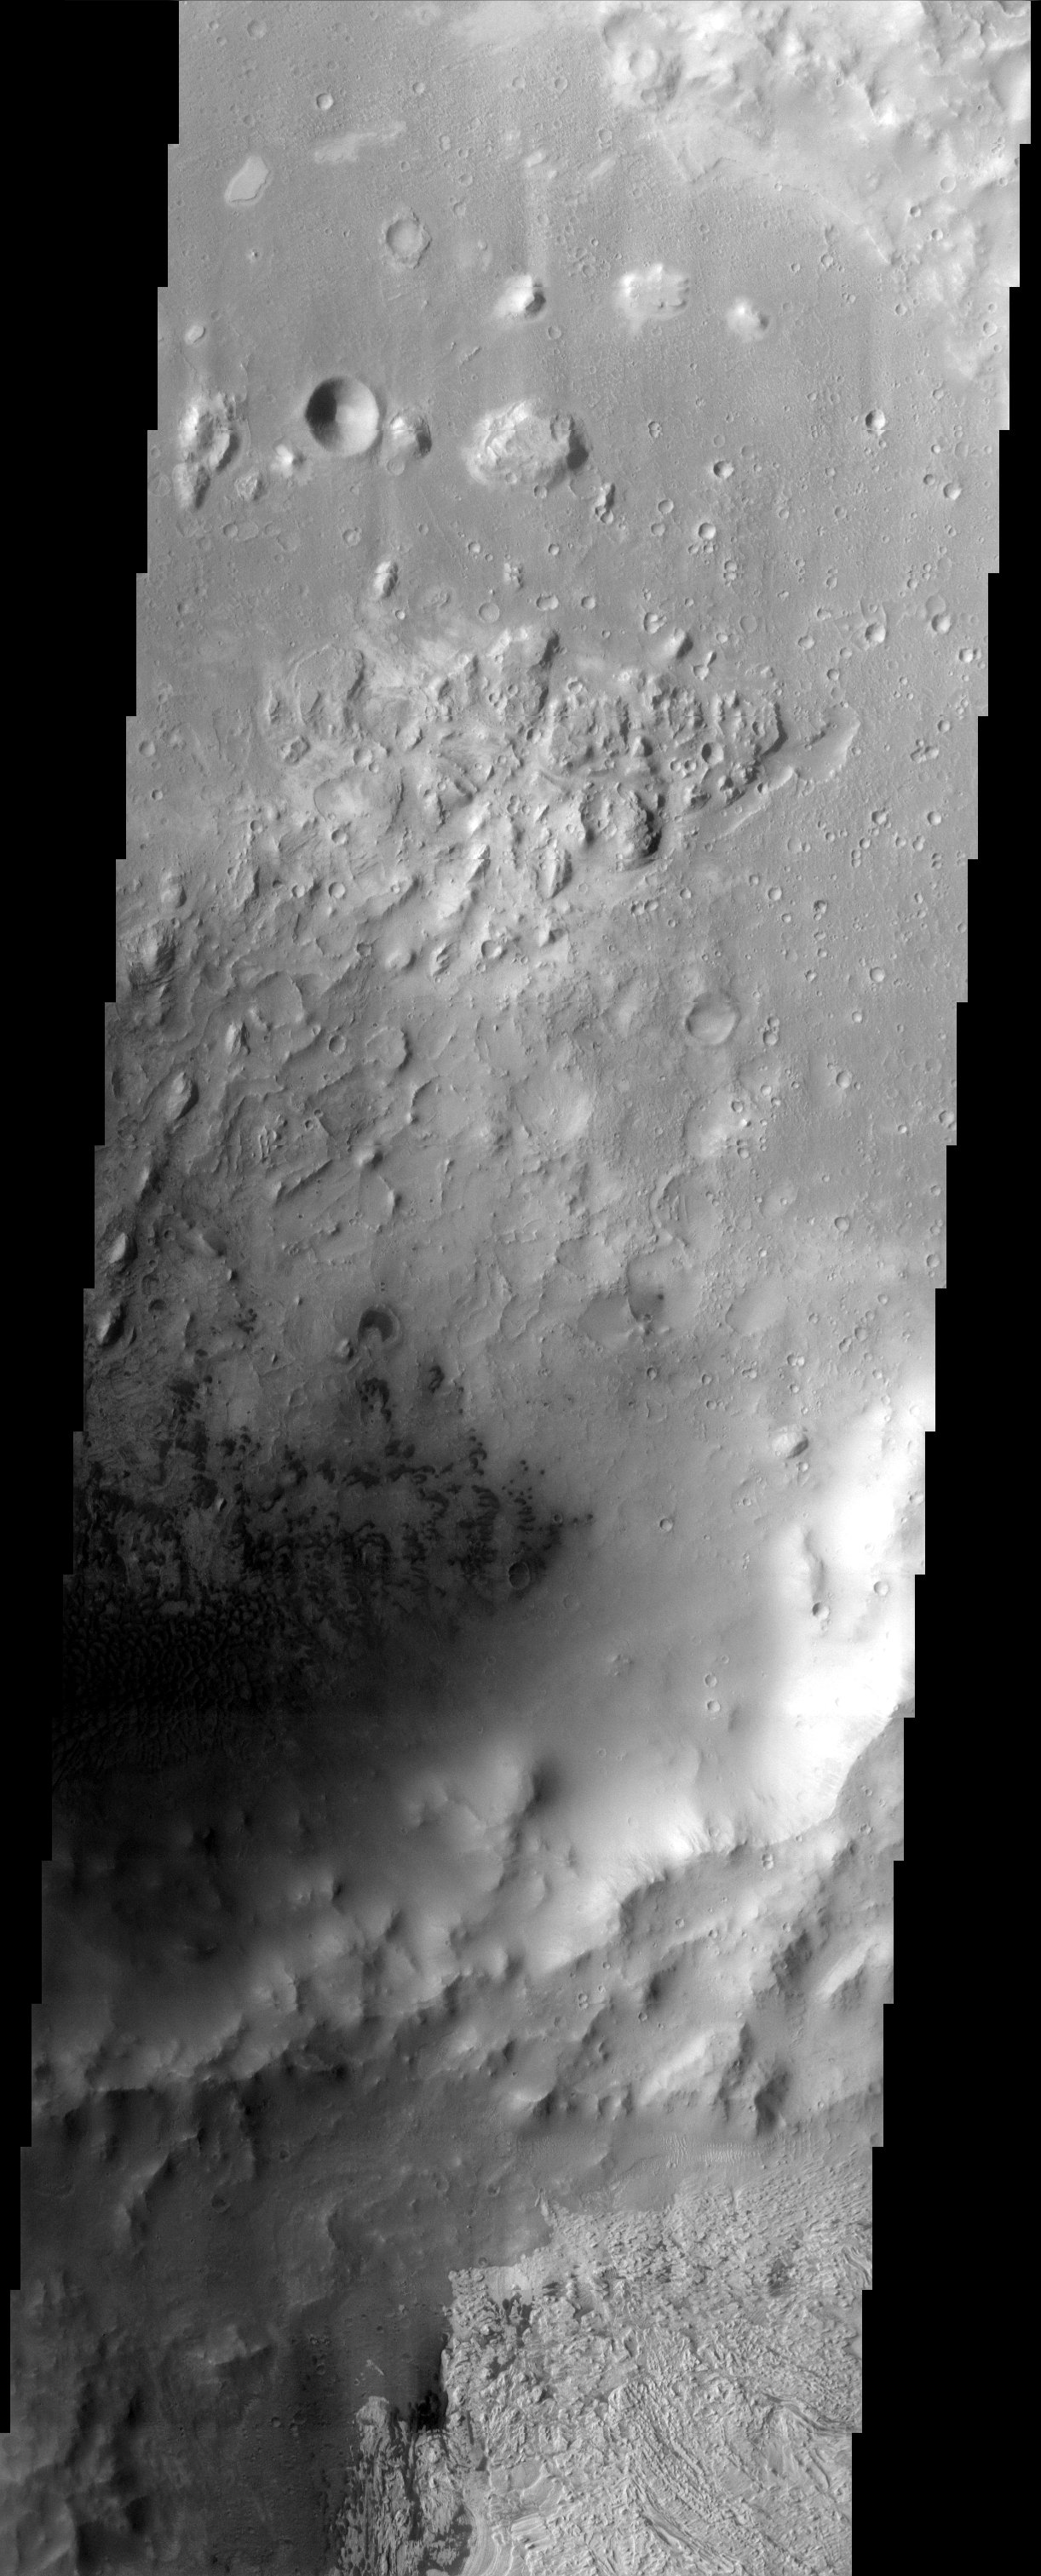

Dunes in Becquerel Crater

Dark dunes on the floor of an interior crater in Becquerel apparently supply the sand responsible for the erosion of the remarkable, layered deposit to the south.

Note: this THEMIS visual image has not been radiometrically nor geometrically calibrated for this preliminary release. An empirical correction has been performed to remove instrumental effects. A linear shift has been applied in the cross-track and down-track direction to approximate spacecraft and planetary motion. Fully calibrated and geometrically projected images will be released through the Planetary Data System in accordance with Project policies at a later time.

NASA’s Jet Propulsion Laboratory manages the 2001 Mars Odyssey mission for NASA’s Office of Space Science, Washington, D.C. The Thermal Emission Imaging System (THEMIS) was developed by Arizona State University, Tempe, in collaboration with Raytheon Santa Barbara Remote Sensing. The THEMIS investigation is led by Dr. Philip Christensen at Arizona State University. Lockheed Martin Astronautics, Denver, is the prime contractor for the Odyssey project, and developed and built the orbiter. Mission operations are conducted jointly from Lockheed Martin and from JPL, a division of the California Institute of Technology in Pasadena.

Credit: NASA/JPL/Arizona State University